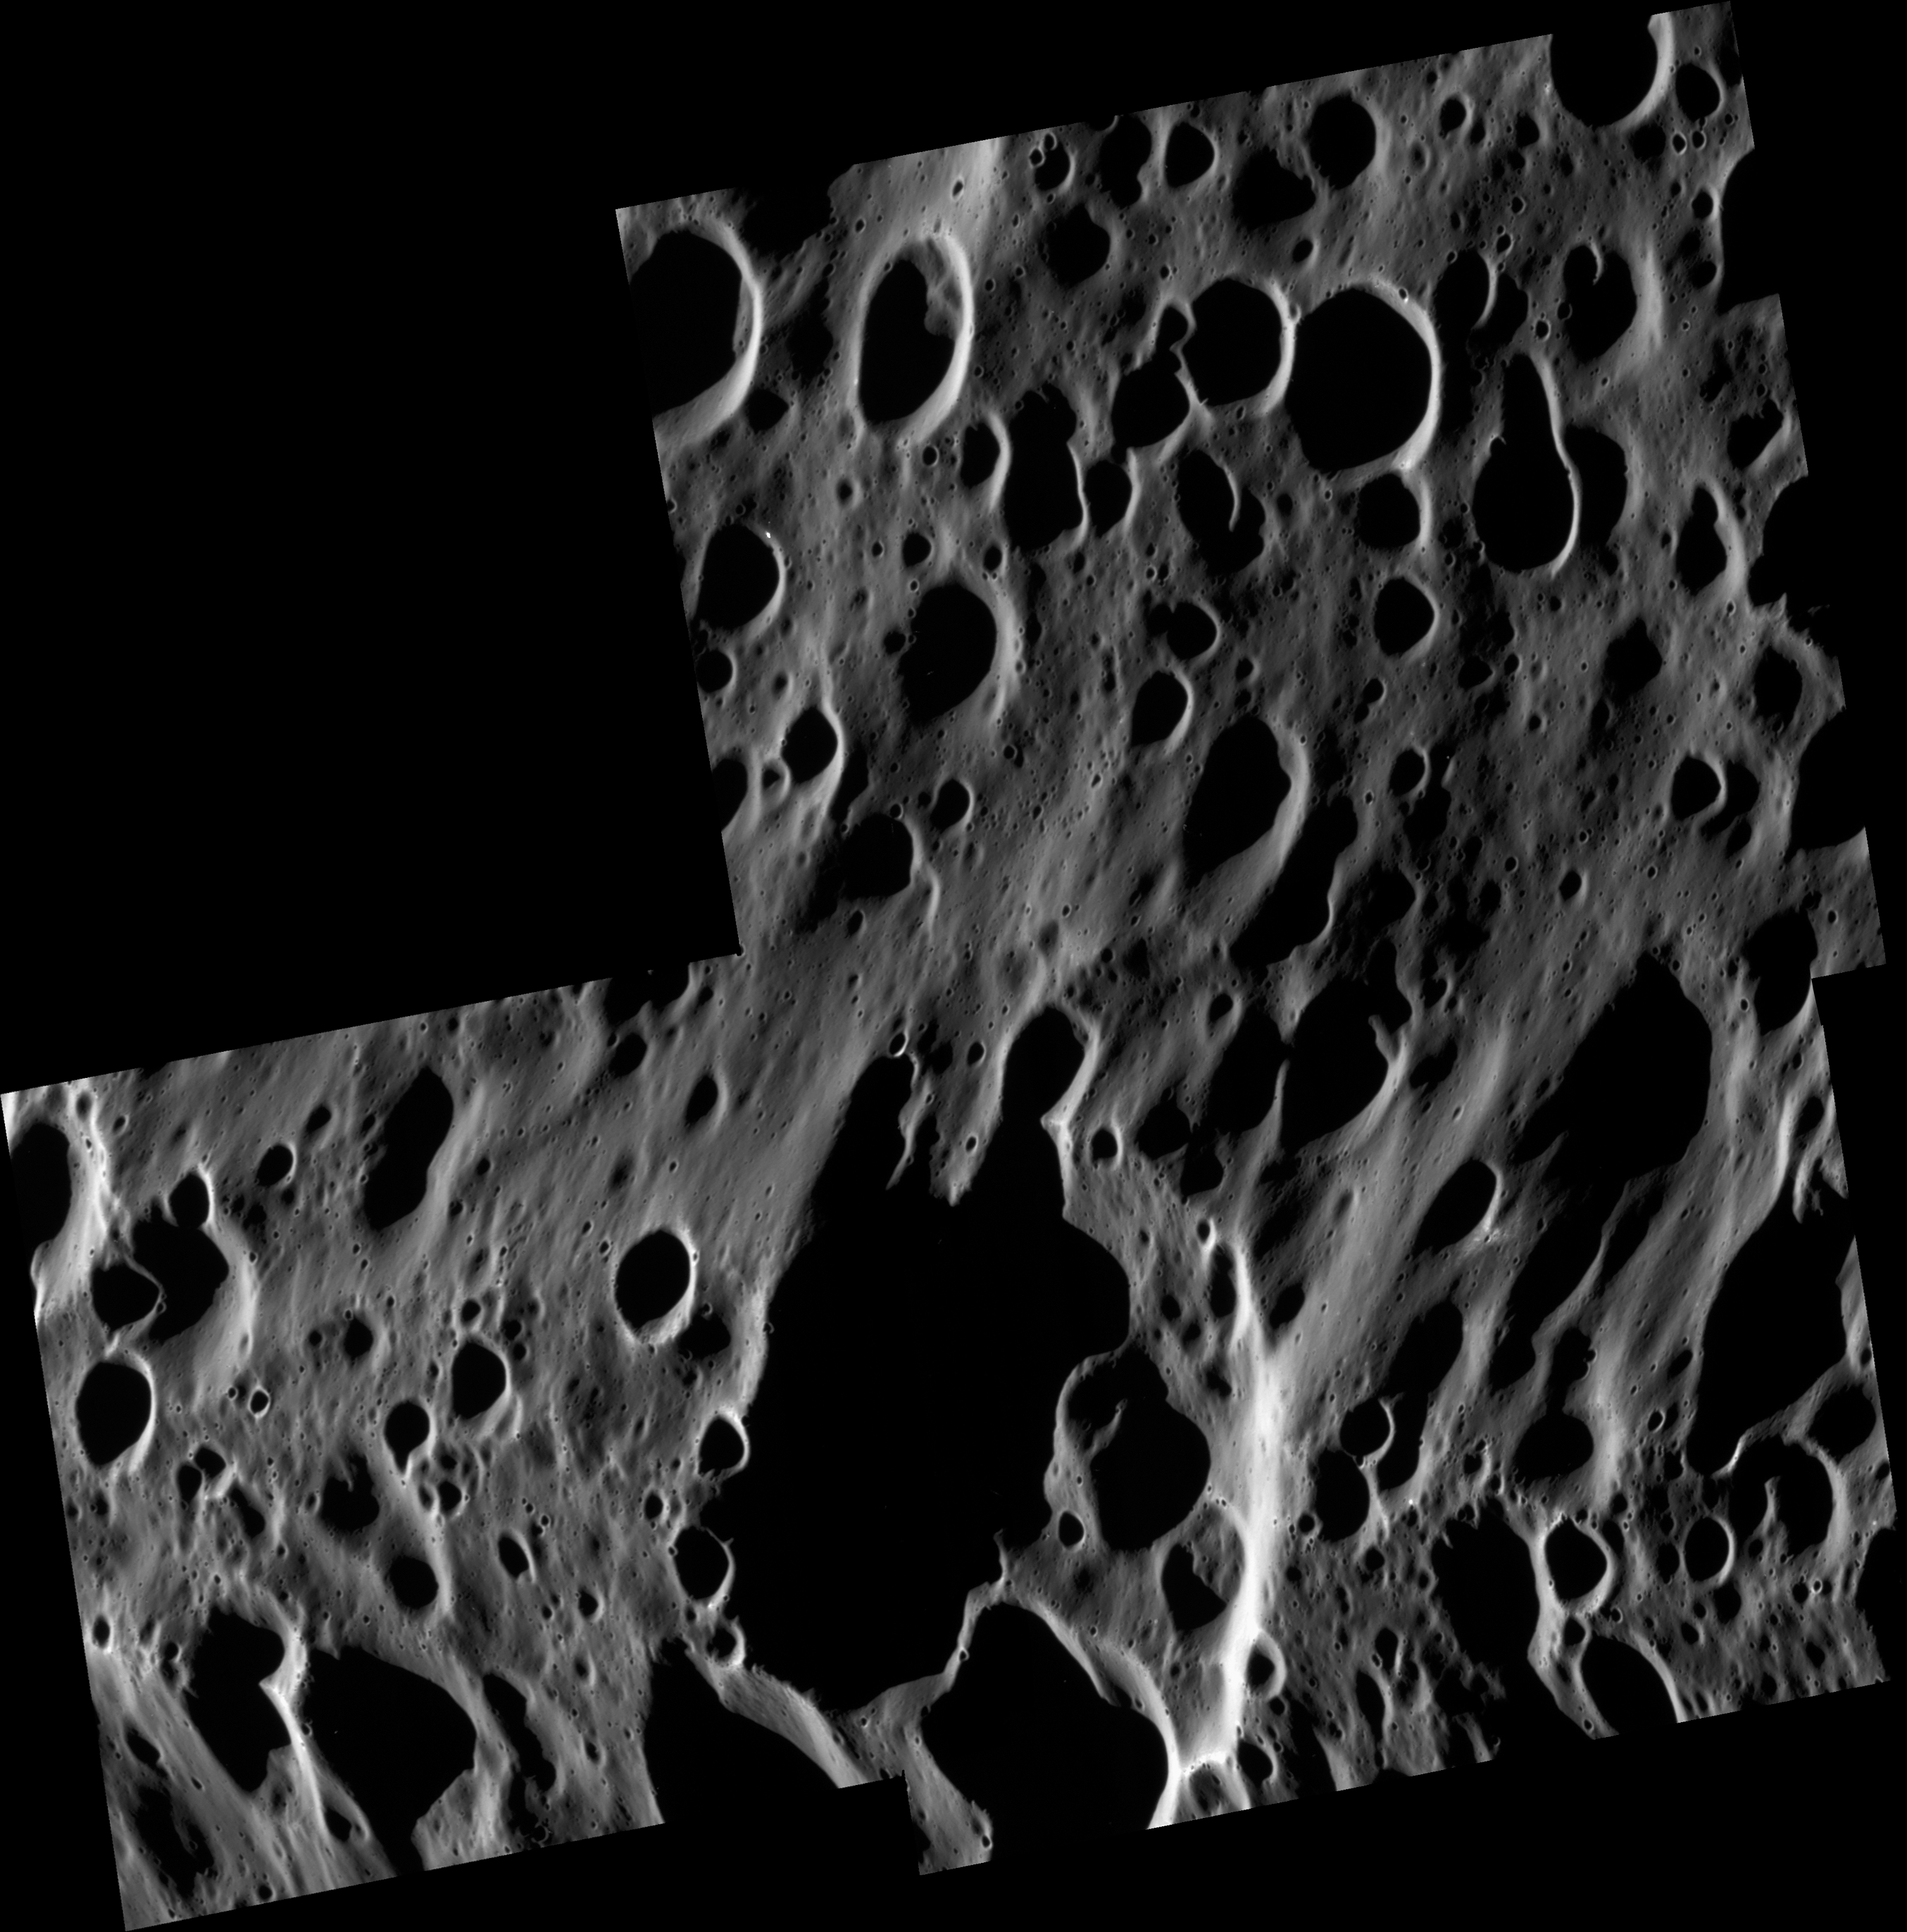

A Scene of Craters

This high-resolution view shows a vast range of crater sizes in the dark terrain of the leading hemisphere of Saturn’s moon Iapetus.

Across the scene, a few small bright spots indicate fresh, rayed craters where impactors have punched through the thin blanket of dark material to the cleaner ice beneath.

The slight elevation on the bottom half of the image is part of the giant equatorial ridge that spans a wide fraction of Iapetus’ circumference. The numerous craters on top of the ridge indicate that it is an old surface feature.

The mosaic consists of three image footprints across the surface of Iapetus. The view is centered on terrain near 0.5 degrees north latitude, 141.6 degrees west longitude. Image scale is approximately 22 meters (72 feet) per pixel. Illumination is from the left.

The clear spectral filter images in this mosaic were obtained with the Cassini spacecraft narrow-angle camera on Sept. 10, 2007, at a distance of approximately 63,000 kilometers (39,000 miles) from Iapetus and at a sun-Iapetus-spacecraft, or phase, angle of about 125 degrees.

Iapetus is 1,468 kilometers (912 miles) across.

The Cassini-Huygens mission is a cooperative project of NASA, the European Space Agency and the Italian Space Agency. The Jet Propulsion Laboratory, a division of the California Institute of Technology in Pasadena, manages the mission for NASA’s Science Mission Directorate, Washington, D.C. The Cassini orbiter and its two onboard cameras were designed, developed and assembled at JPL. The imaging operations center is based at the Space Science Institute in Boulder, Colo.

Credit: NASA/JPL/Space Science Institute